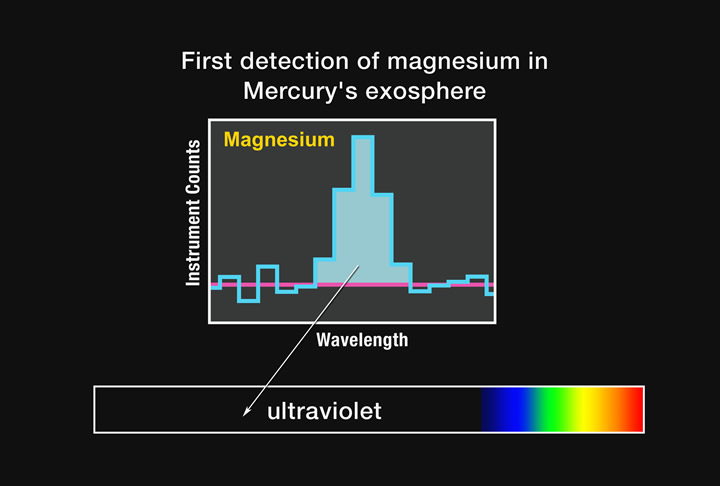

First Detection of Magnesium in Mercury’s Exosphere

The histogram in this figure represents a typical MASCS observation in the tail region of Mercury’s exosphere from magnesium atoms. These MASCS measurements mark the first time that magnesium has been detected in Mercury’s exosphere. In contrast to emissions from sodium and calcium (see PIA11402), magnesium emission occurs at a wavelength that is in the ultraviolet part of the spectrum. Magnesium has not been observed from ground-based telescopes partly because it emits at ultraviolet wavelengths, which are completely obscured by Earth’s atmosphere. Because these atoms primarily originate at the surface of Mercury, the detection of magnesium in the exosphere provides evidence that magnesium is a component of surface material, something that has been expected for years but until now had not been proven. As with calcium and sodium, the distribution of magnesium in Mercury’s exosphere is a result of the processes that release the magnesium atoms from the surface and can provide valuable clues to the relative importance of each process.

Date Acquired: October 6, 2008
Instrument: Mercury Atmospheric and Surface Composition Spectrometer (MASCS)

These images are from MESSENGER, a NASA Discovery mission to conduct the first orbital study of the innermost planet, Mercury. For information regarding the use of images, see the MESSENGER image use policy.

Credit: NASA/Johns Hopkins University Applied Physics Laboratory/Carnegie Institution of Washington